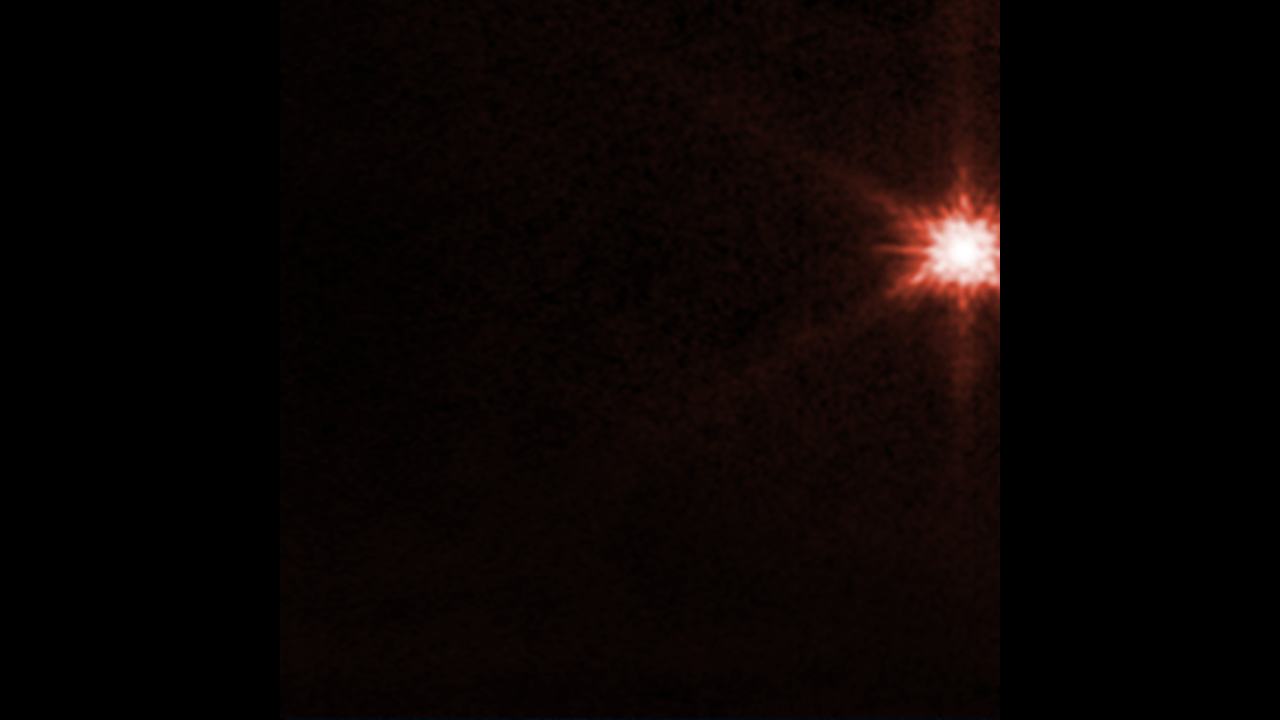

Webb Time-Lapse of Dimorphos Ejecta

This animation features a time-lapse of images from NASA’s James Webb Space Telescope showing the aftermath of NASA’s Double Asteroid Redirection Test (DART) intentionally slamming into the moonlet asteroid Dimorphos. This animation covers the time spanning just before impact at 7:14 pm EDT through 5 hours post-impact. Plumes of material from a compact core appear as wisps streaming away from where the impact took place. An area of rapid, extreme brightening is also visible in the animation.

In the coming months, scientists will use Webb’s Mid-Infrared Instrument (MIRI) and Near-Infrared Spectrograph (NIRSpec) to observe ejecta from Dimorphos further. Spectroscopic data will also provide researchers with insight into the asteroid’s composition.

Webb’s observations were conducted in the filter F070W (0.7 microns, assigned the color red).

NIRCam was built by a team at the University of Arizona and Lockheed Martin’s Advanced Technology Center.

Credit: NASA, ESA, CSA, Cristina Thomas, Ian Wong; Animation: Joseph DePasquale (STScI)